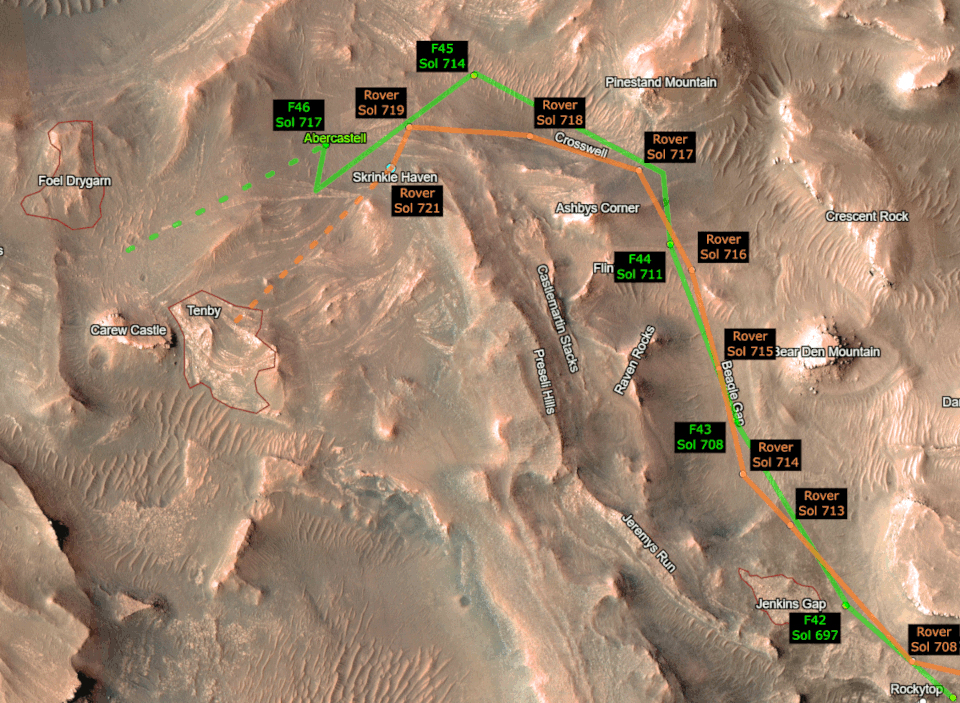

Ingenuity and Perseverance Make Tracks

This animation shows the progress of NASA’s Perseverance Mars rover and its Ingenuity Mars Helicopter as they make the climb up Jezero Crater’s delta toward ancient river deposits. The helicopter’s route is depicted in green, while the rover’s progress is shown in orange. Black labels indicate which day, or sol, of the mission the rover and helicopter were on at each point. (Martian sols are counted from the date the Perseverance rover landed on Mars, Feb. 18, 2021). For the helicopter, the black labels also indicate which flight is shown; depicted here are Ingenuity’s 42nd (F42) to 46th (F46) sorties.

The Ingenuity Mars Helicopter was built by NASA’s Jet Propulsion Laboratory in Southern California, which also manages the project for NASA Headquarters. It is supported by NASA’s Science Mission Directorate. NASA’s Ames Research Center in California’s Silicon Valley, and NASA’s Langley Research Center in Hampton, Virginia, provided significant flight performance analysis and technical assistance during Ingenuity’s development. AeroVironment Inc., Qualcomm, and SolAero also provided design assistance and major vehicle components. Lockheed Martin Space designed and manufactured the Mars Helicopter Delivery System.

A key objective for Perseverance’s mission on Mars is astrobiology, including the search for signs of ancient microbial life. The rover will characterize the planet’s geology and past climate, pave the way for human exploration of the Red Planet, and be the first mission to collect and cache Martian rock and regolith (broken rock and dust).

Subsequent NASA missions, in cooperation with ESA (European Space Agency), would send spacecraft to Mars to collect these sealed samples from the surface and return them to Earth for in-depth analysis.

The Mars 2020 Perseverance mission is part of NASA’s Moon to Mars exploration approach, which includes Artemis missions to the Moon that will help prepare for human exploration of the Red Planet.

NASA’s Jet Propulsion Laboratory, which is managed for the agency by Caltech in Pasadena, California, built and manages operations of the Perseverance rover.

Credit: NASA/JPL-Caltech